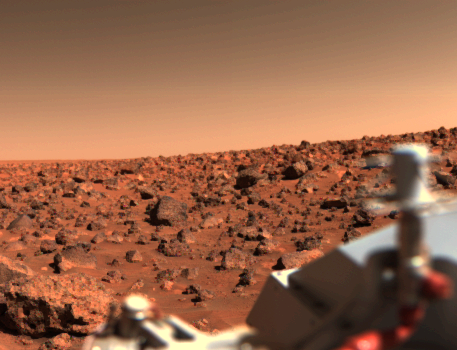

Bright Summer Afternoon on the Mars Utopian Planitia

A UTOPIAN BRIGHT SUMMER AFTERNOON ON MARS–Looking south from Viking 2 on September 6, the orange-red surface of the nearly level plain upon which the spacecraft sits is seen strewn with rocks as large as three feet across. Many of these rocks are porous and sponge-like, similar to some of Earth’s volcanic rocks. Other rocks are coarse-grained such as the large rock at lower left. Between the rocks, the surface is blanketed with fine-grained material that, in places, is piled into small drifts and banked against some of the larger blocks. The cylindrical mast with the orange cable is the low-gain antenna used to receive commands from Earth.

Credit: NASA/JPL